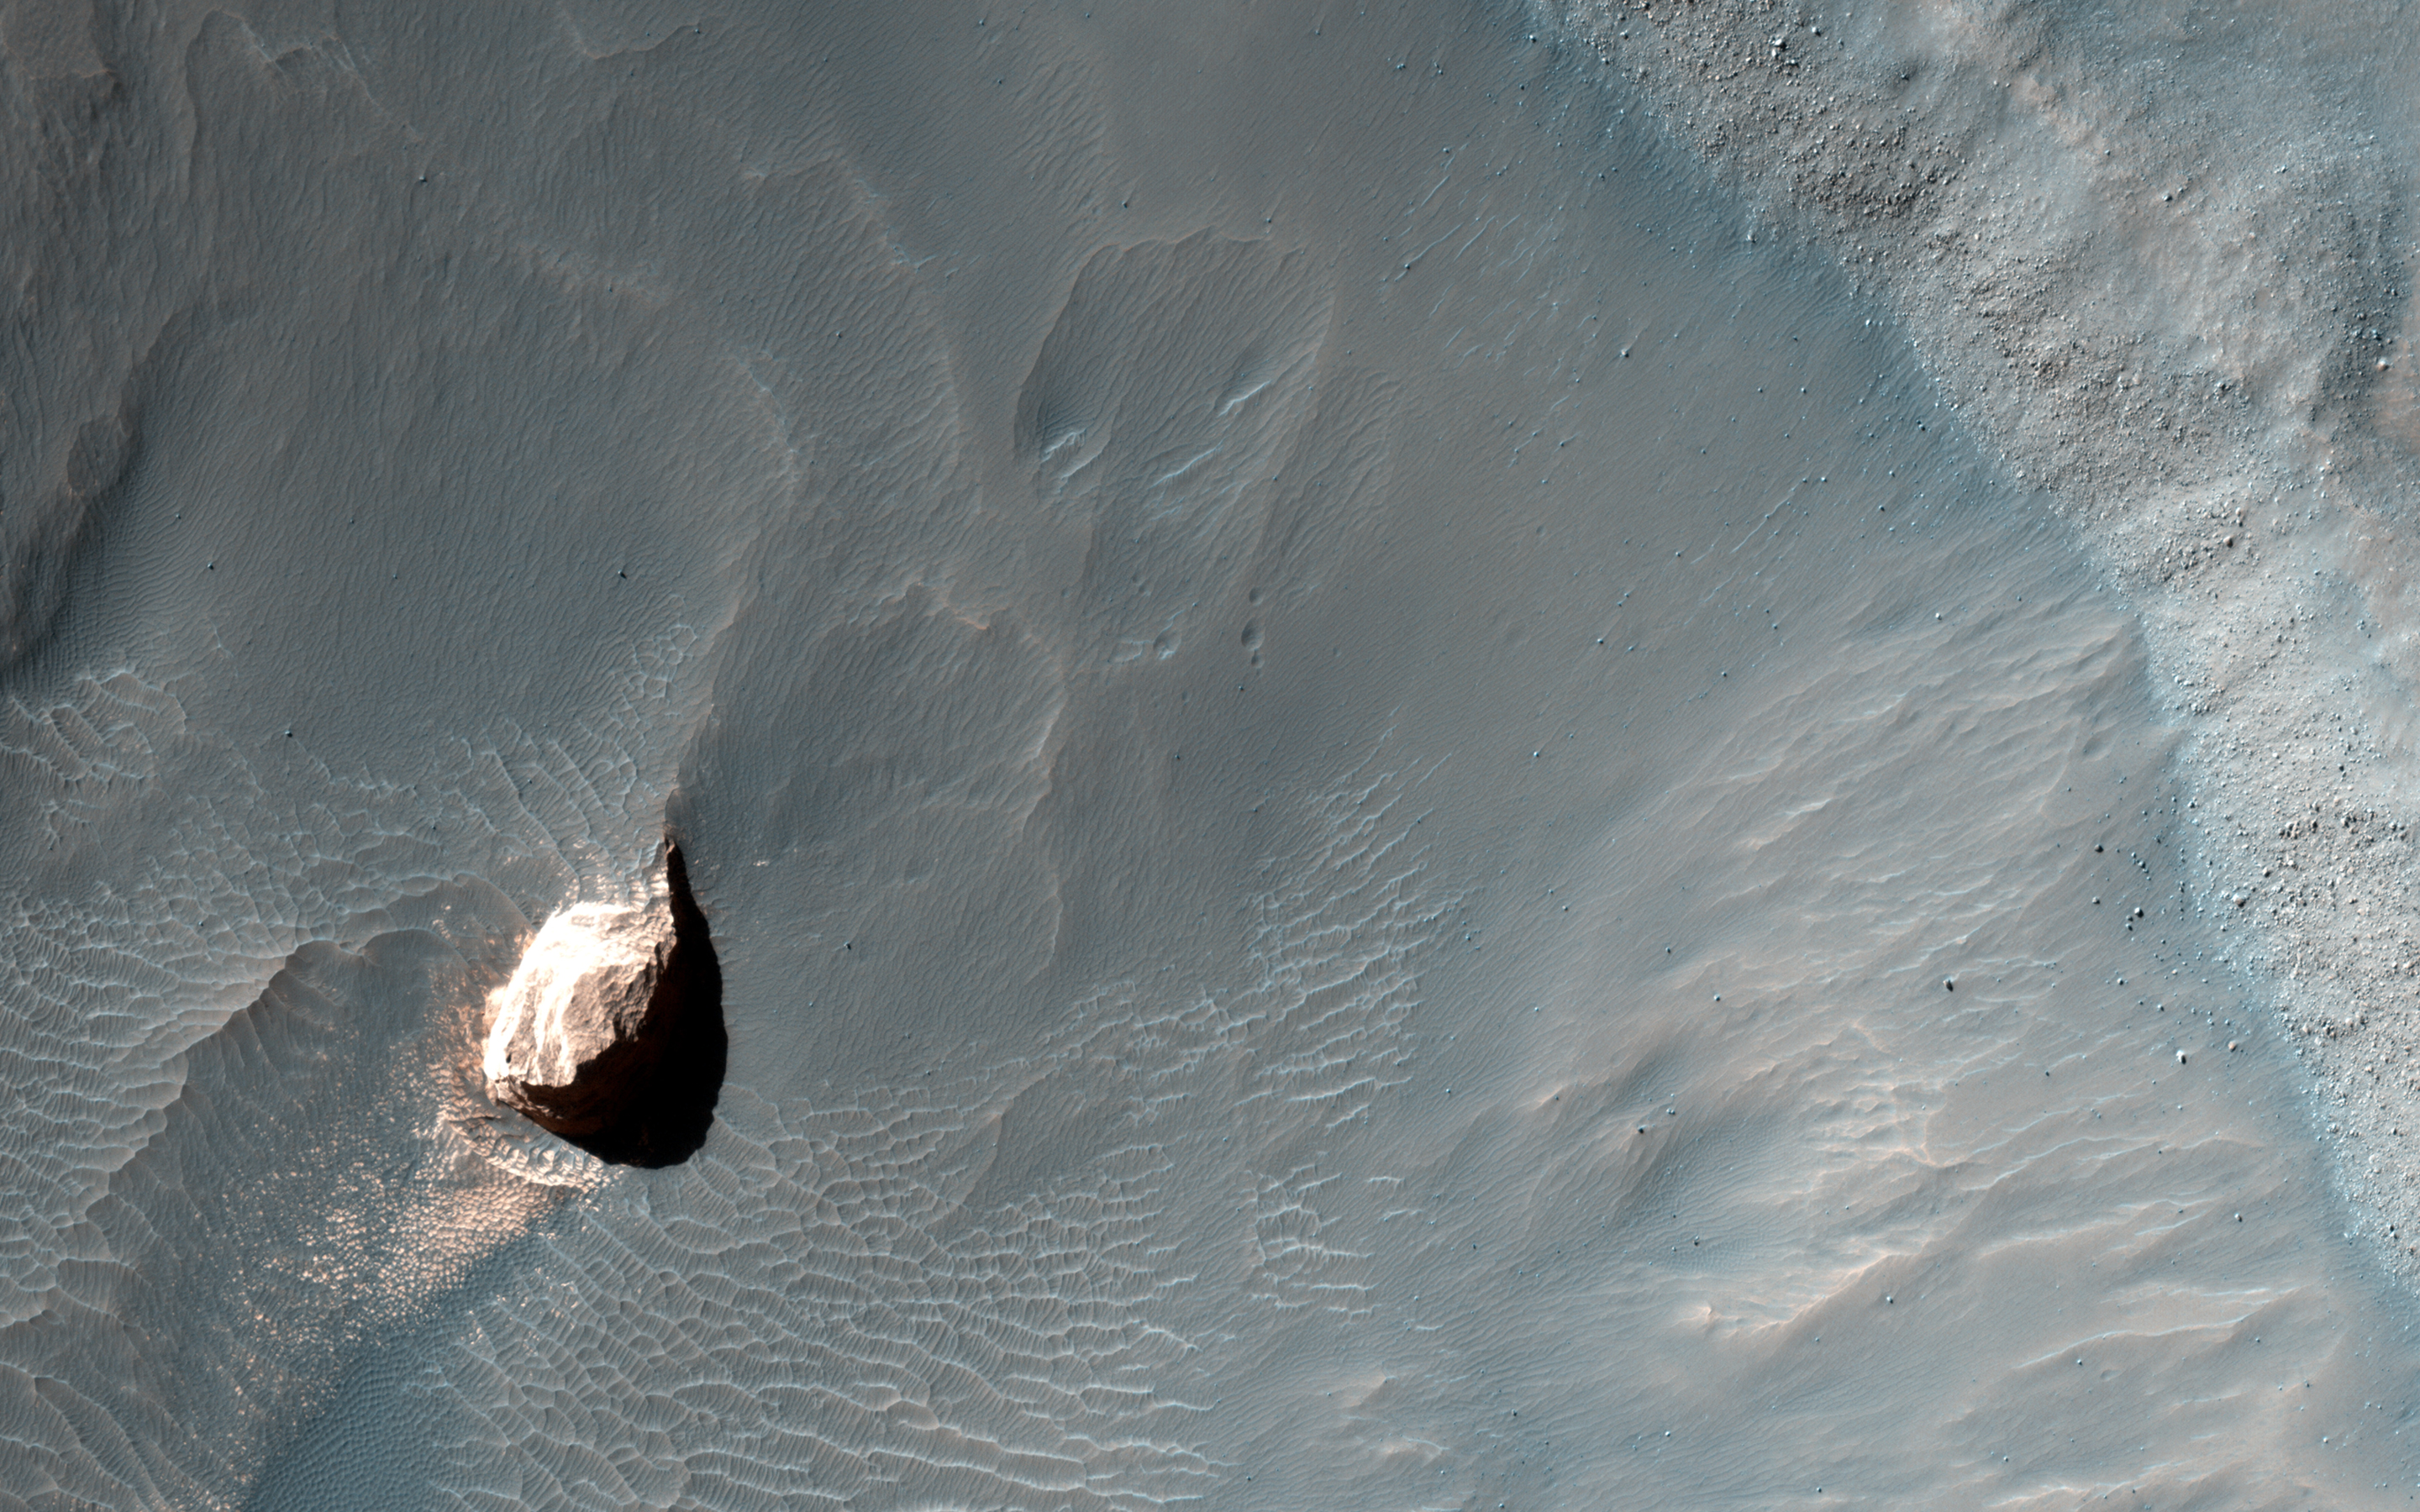

Small Crater within Pollack Crater Containing Light-Toned Material

This observation shows a small crater in within the much larger Pollack Crater containing light-toned material. Pollack Crater is a 90-kilometer diameter impact crater first imaged by the Mariner 9 spacecraft.

This material was first observed by the THEMIS team, and there are multiple Context Camera and Mars Orbiter Camera images showing that this light-toned material may be similar to the large “White Rock” outcrop to the northwest. HiRISE has also imaged White Rock several times. In these cases, we can see how different teams can work together to get an interesting image at high resolution for further study.

HiRISE is one of six instruments on NASA’s Mars Reconnaissance Orbiter. The University of Arizona, Tucson, operates the orbiter’s HiRISE camera, which was built by Ball Aerospace & Technologies Corp., Boulder, Colo. NASA’s Jet Propulsion Laboratory, a division of the California Institute of Technology in Pasadena, manages the Mars Reconnaissance Orbiter Project for the NASA Science Mission Directorate, Washington.

Credit: NASA/JPL-Caltech/Univ. of Arizona